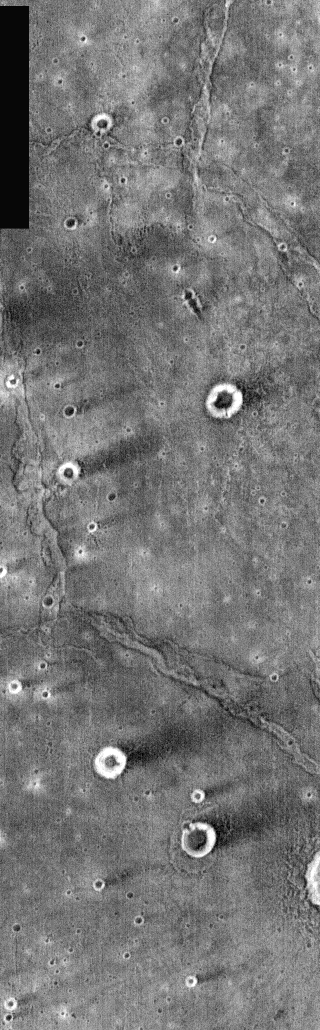

Nighttime Wind Streaks

The majority of craters in this nighttime IR image appear as bright (warm) rings surrounding dark (cooler) centers. The dark “tails” of the craters are windstreaks. The crater rims are providing a wind-shadow, protecting the dust/fines on the downwind side of the crater. The wind has removed the dust cover from the surroundings, revealing the rockier/warmer surface. These craters are located in Syrtis Major.

Image information: IR instrument. Latitude 1.3, Longitude 68.8 East (291.2 West). 100 meter/pixel resolution.

Note: this THEMIS visual image has not been radiometrically nor geometrically calibrated for this preliminary release. An empirical correction has been performed to remove instrumental effects. A linear shift has been applied in the cross-track and down-track direction to approximate spacecraft and planetary motion. Fully calibrated and geometrically projected images will be released through the Planetary Data System in accordance with Project policies at a later time.

NASA’s Jet Propulsion Laboratory manages the 2001 Mars Odyssey mission for NASA’s Office of Space Science, Washington, D.C. The Thermal Emission Imaging System (THEMIS) was developed by Arizona State University, Tempe, in collaboration with Raytheon Santa Barbara Remote Sensing. The THEMIS investigation is led by Dr. Philip Christensen at Arizona State University. Lockheed Martin Astronautics, Denver, is the prime contractor for the Odyssey project, and developed and built the orbiter. Mission operations are conducted jointly from Lockheed Martin and from JPL, a division of the California Institute of Technology in Pasadena.

Credit: NASA/JPL/Arizona State University